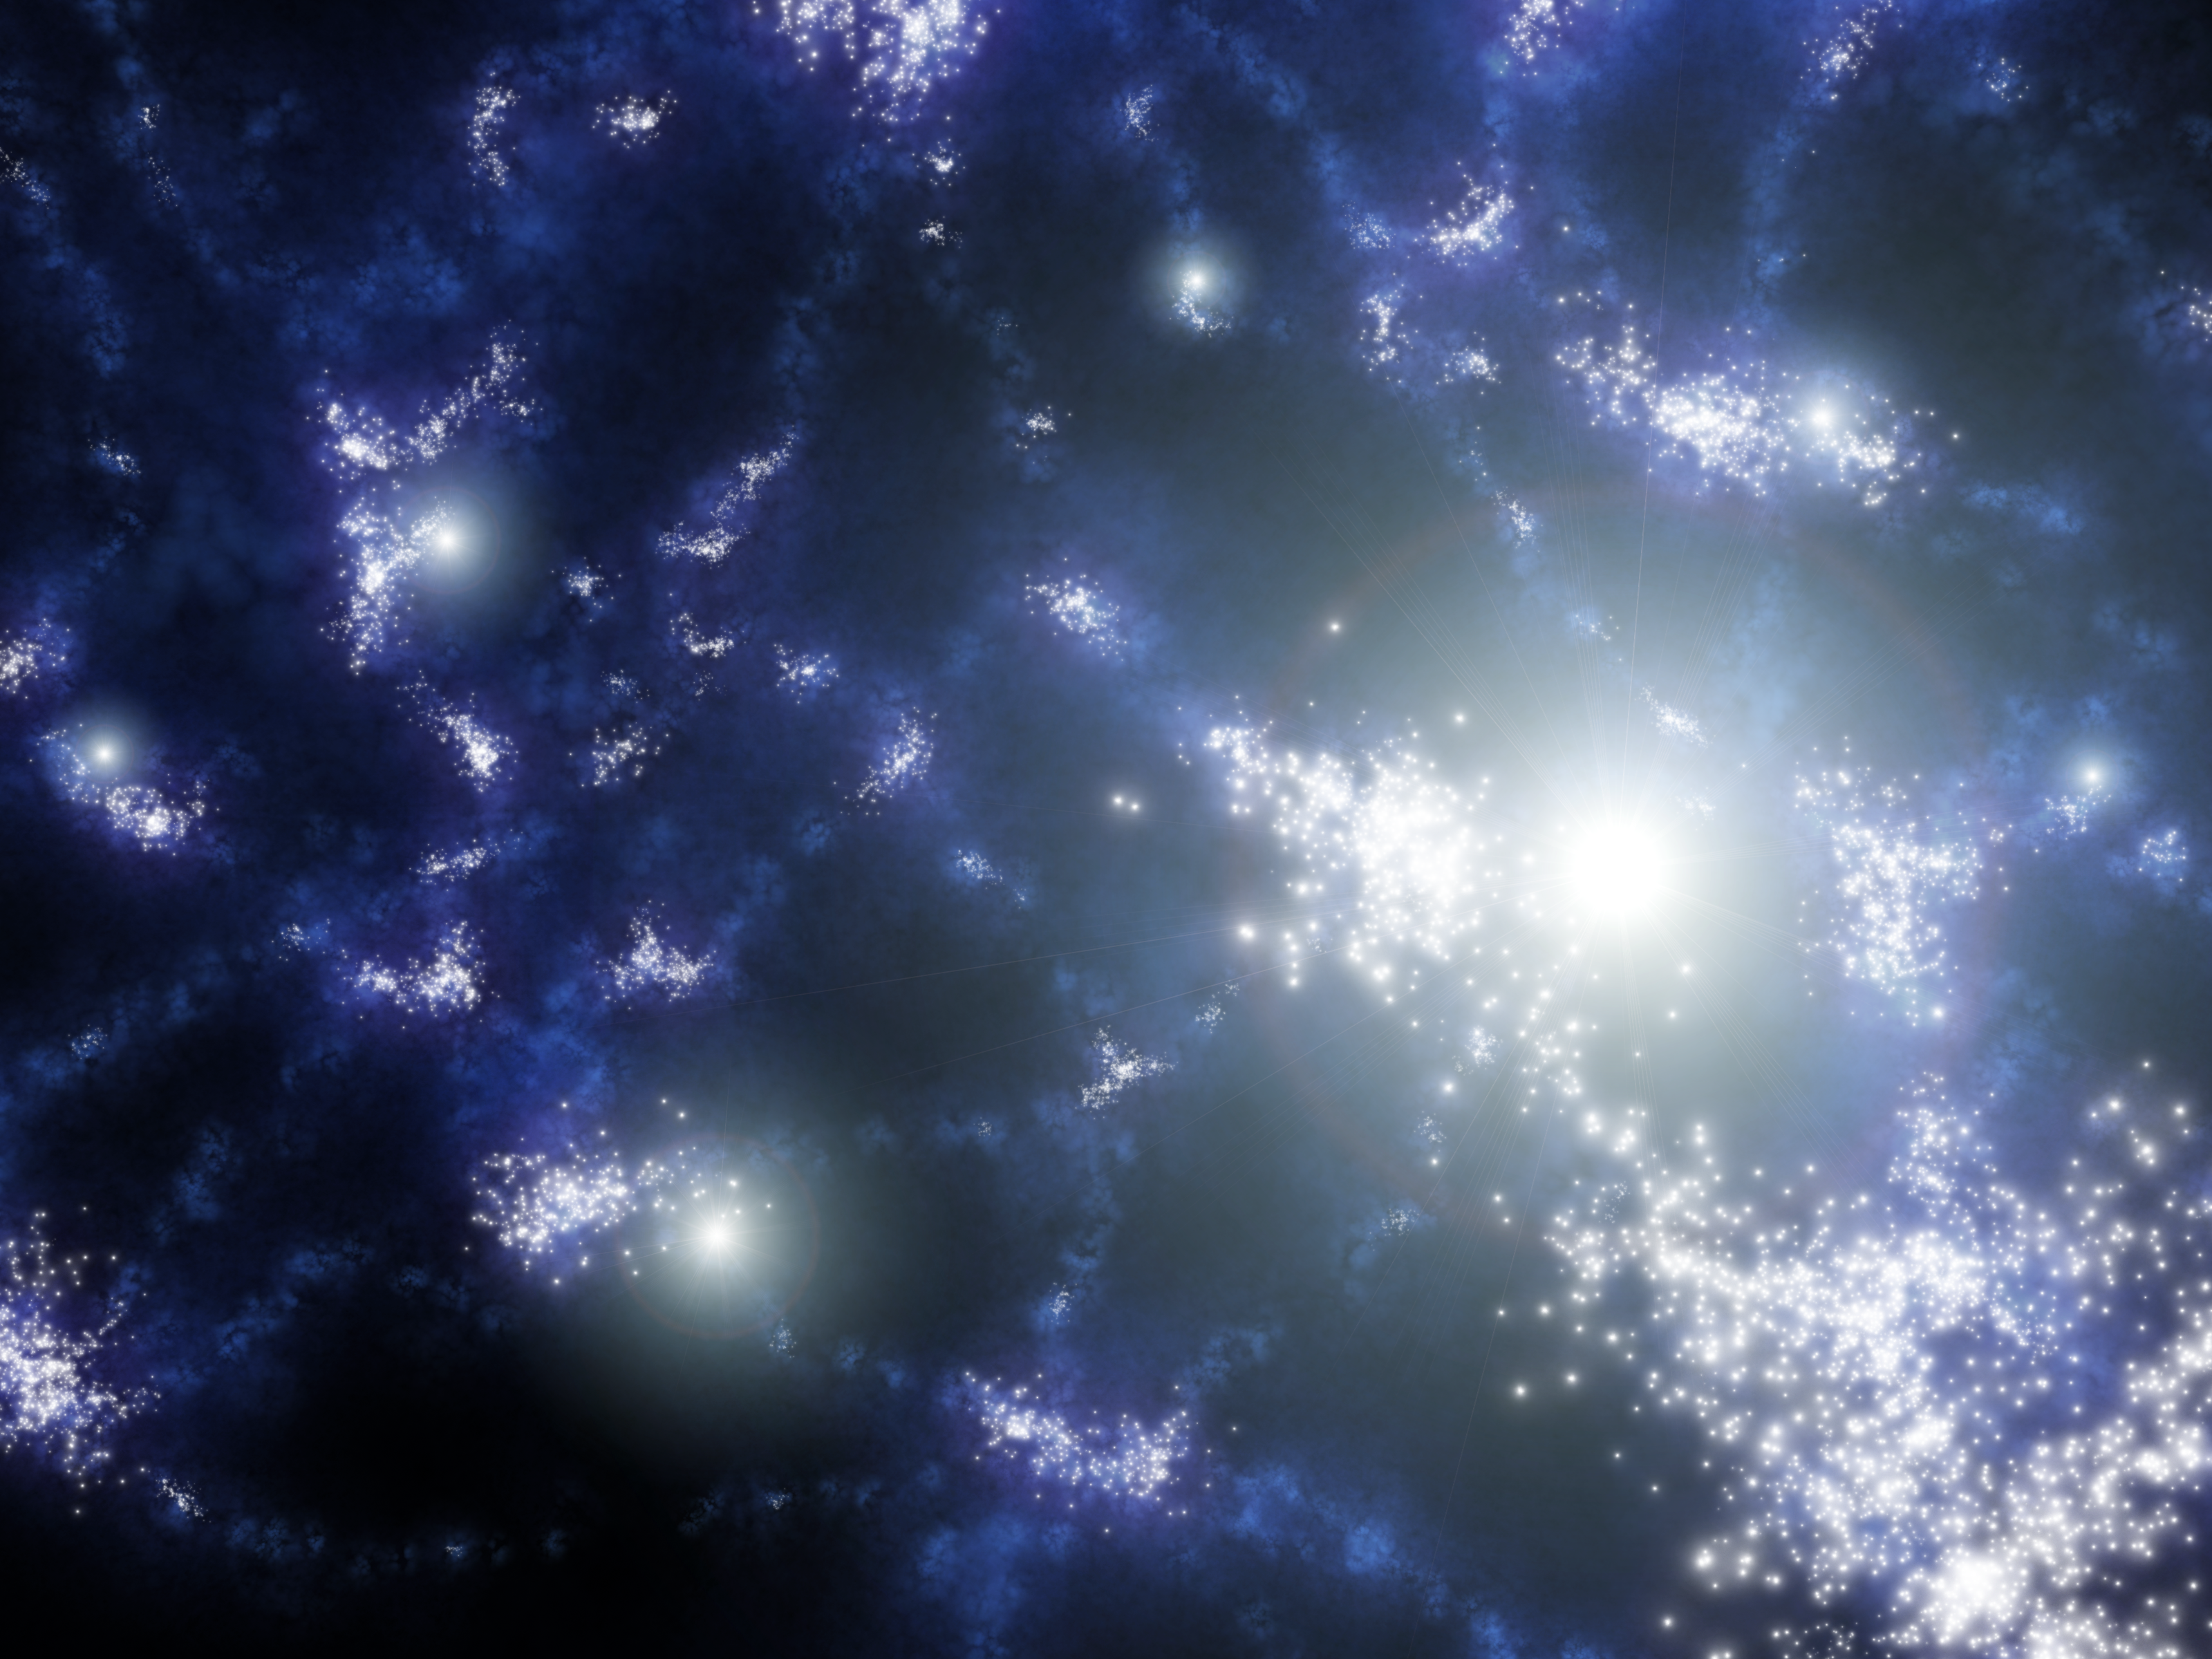

Out of the Darkness Comes Stars

This artist's concept shows what the very early universe might have looked like, just after its first stars began bursting onto the scene.

Scientists theorize that the universe arose around 13.7 billion years ago in an explosion known as the Big Bang. Almost instantaneously afterward, matter began clumping together due to quantum fluctuations. Gravity kicked in next, causing those clumps to grow into larger clouds of invisible hydrogen gas (colored blue here). Eventually, around 200 to 400 million years after the Big Bang, the gas ignited and stars were born. The illustration shows collections of these first stars, called Population III stars, clustered together into what will later become galaxies.

Population III stars are thought to have been incredibly massive, more than 100 times the mass of our Sun. They lived quickly and died brilliantly in fiery blasts called supernovas. Some of those supernovas are shown here as bright balls of white light.

NASA's Spitzer Space Telescope might have detected the infrared glow of these exceptional stars. Though the stars originally shone with ultraviolet and other types of light, that light stretched out to longer, infrared wavelengths over the course of its lengthy journey to Spitzer's eyes. Because the stars are highly clustered, their light stands out like faint mountains in the distant universe.

Credit: NASA/JPL-Caltech/R. Hurt (SSC)